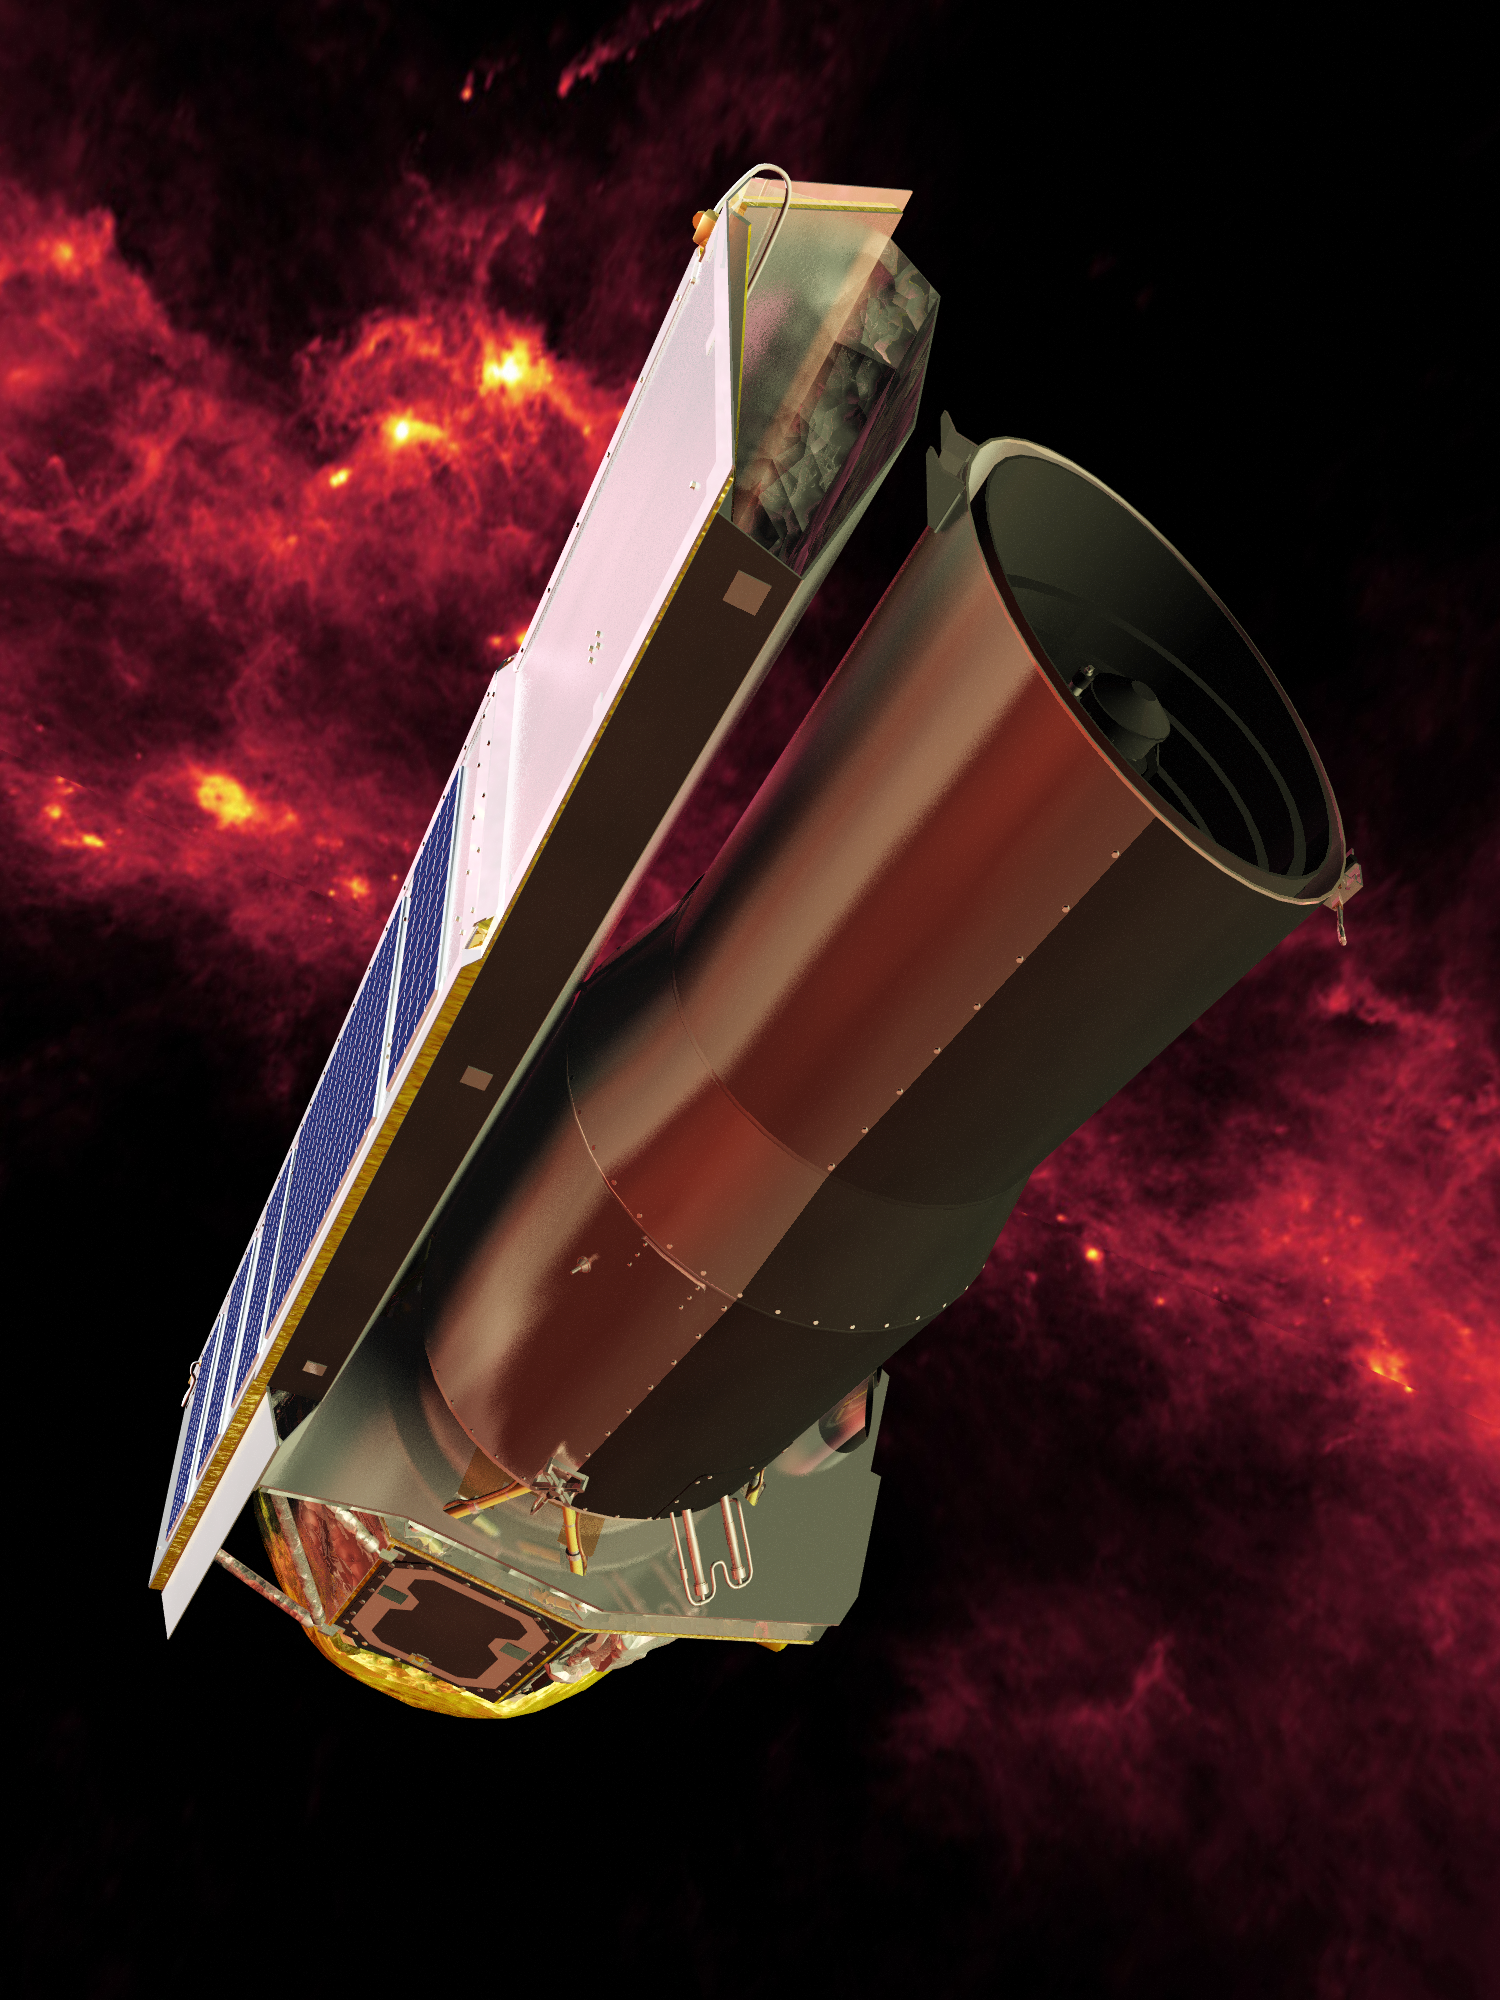

Infrared View of Spitzer

Spitzer seen against the infrared sky. The band of light is the glowing dust emission from the Milky Way galaxy seen at 100 microns (as seen by the IRAS/COBE missions).The cloud complexes around Orion and the disk of the Milky Way are seen behind the observatory.

Credit: NASA/JPL-Caltech/R. Hurt (SSC)